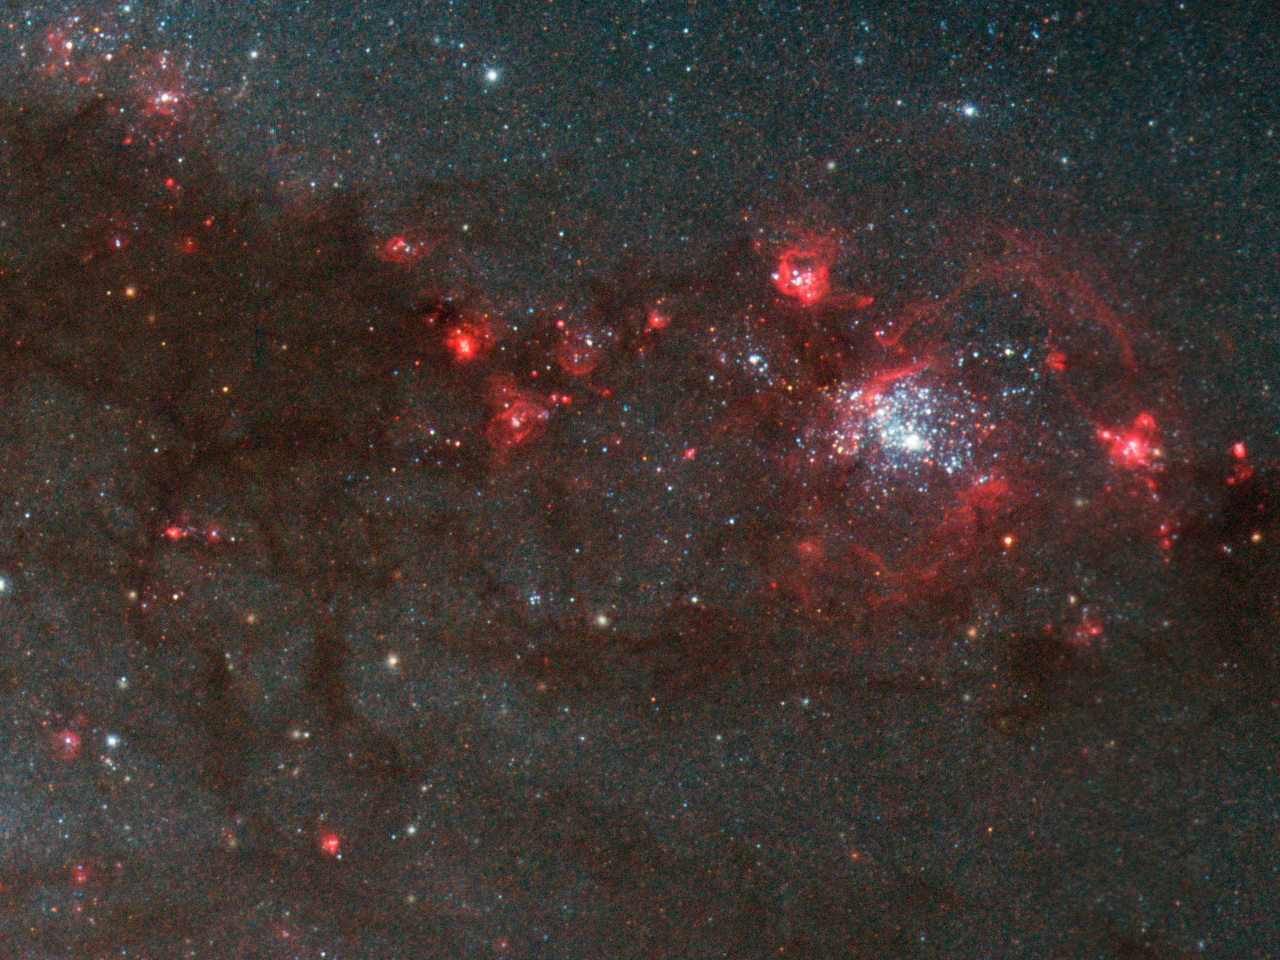

Young, Hot Stars in a Spiral Arm of the Whirlpool Galaxy (M51)

A detail of the Whirlpool Galaxy (M51) showing a small part of one spiral arm. It reveals brilliant, blue clusters of young, hot stars embedded in vast clouds of glowing gas and darker dust.

Credit: NASA, ESA, S. Beckwith (STScI), and The Hubble Heritage Team (STScI/AURA)